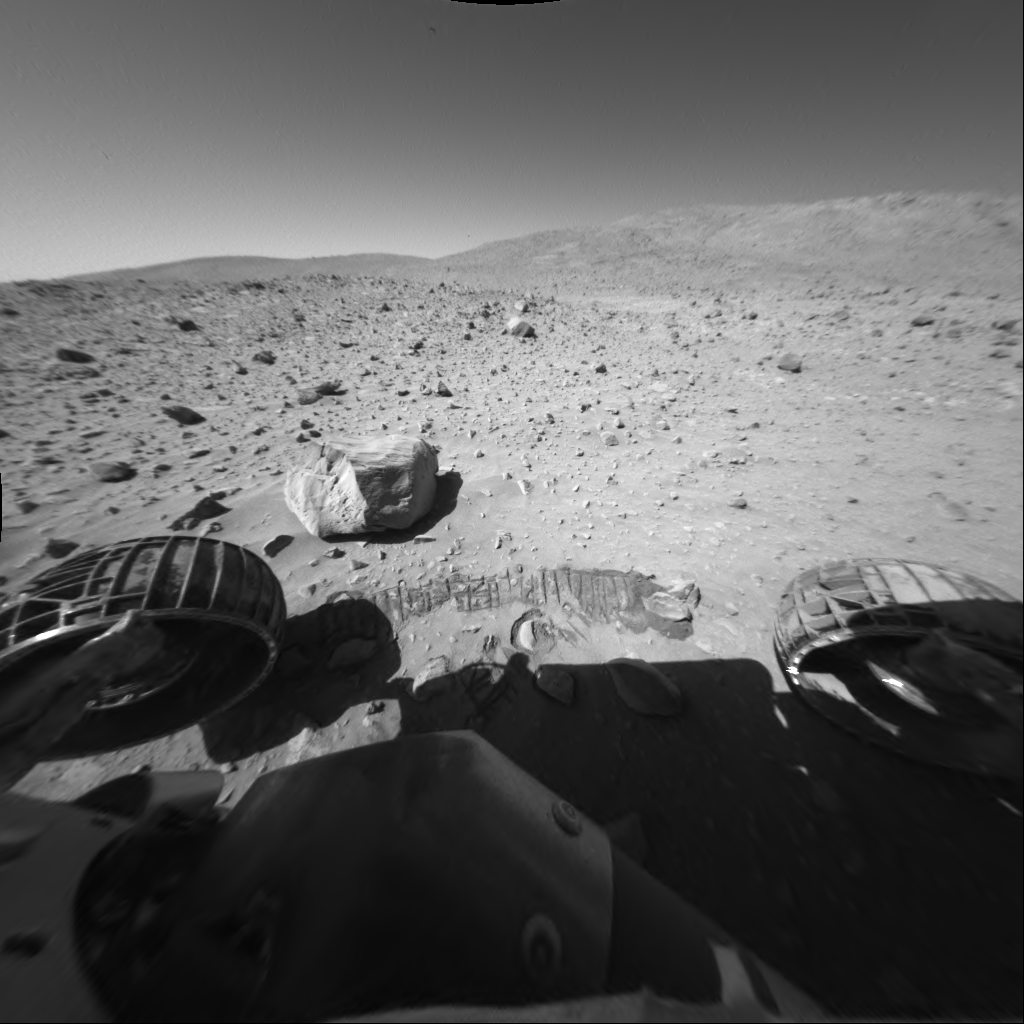

Spirit Sol 154, Driving By

This image was taken by NASA’s Mars Exploration Rover Spirit’s front hazard avoidance camera during Spirit’s 154th martian day, or sol, on June 9, 2004. The “Columbia Hills” appear against the horizon. Directly in front of the rover is the highest of the hills, “Husband Hill,” approximately 90 meters (295 feet) tall. The rock in the foreground is larger than other surrounding rocks, approximately 35 centimeters (14 inches) across, but was not an observation target for Spirit. The tread marks in front of the rock are not a trench, but simply evidence that the rover passed by as it continued its journey toward the Columbia Hills.

Credit: NASA/JPL